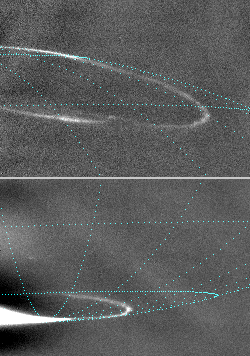

Jupiter Night-Side Auroras, North and South

Oval-shaped auroras glow in night-side areas near Jupiter’s north and south poles in these images taken by NASA’s Cassini spacecraft on Jan. 13, 2001. The lower frame is the first to capture the southern aurora on the planet’s night side. Blue lines of longitude and latitude have been added in each frame to indicate position of the glows.

Jupiter’s auroral ovals are similar to Earth’s auroras, often called the northern lights or southern lights, although fluctuations in solar activity play a more important role in the auroras at Earth than at Jupiter. Energetic particles are constantly streaming towards Jupiter on magnetic field lines that intersect the planet’s atmosphere on a ring around the magnetic pole. Where the energetic particles hit the upper atmosphere, they cause emission of light, similar to the glow in a fluorescent bulb. In the north (upper image), the magnetic pole is offset from the rotational pole, which is where the blue longitude lines converge, just to the left of the imaged area. The auroral oval appears like a draped necklace that is carried around by the rotation of the planet. In the south (lower image), the magnetic and rotational poles are nearly coincident, so no significant offset is visible.

Cassini had passed its closest to Jupiter about two weeks before taking these pictures, so it was in position to see the night side of the planet. It was about 16.5 million kilometers (10.3 million miles) from the planet and about 2.5 degrees below the plane of Jupiter’s equator. The smallest features visible are about 100 kilometers (about 60 miles) across. The images were taken by Cassini’s narrow-band camera through a filter centered on a light-wave frequency at which hydrogen emits light when it is excited. They have been processed to remove scattered light from the overexposed sunlit crescent of the planet. Hydrogen is a major ingredient of Jupiter’s atmosphere.

It is not understood why the auroral oval rings are so thin. Cassini images will help scientists figure out what brings about the narrow nature and other features of the auroras, such as the break in the northern oval visible in the upper image.

Cassini is a cooperative project of NASA, the European Space Agency and the Italian Space Agency. The Jet Propulsion Laboratory, a division of the California Institute of Technology in Pasadena, manages the Cassini mission for NASA’s Office of Space Science, Washington, D.C.

Credit: NASA/JPL/University of Arizona